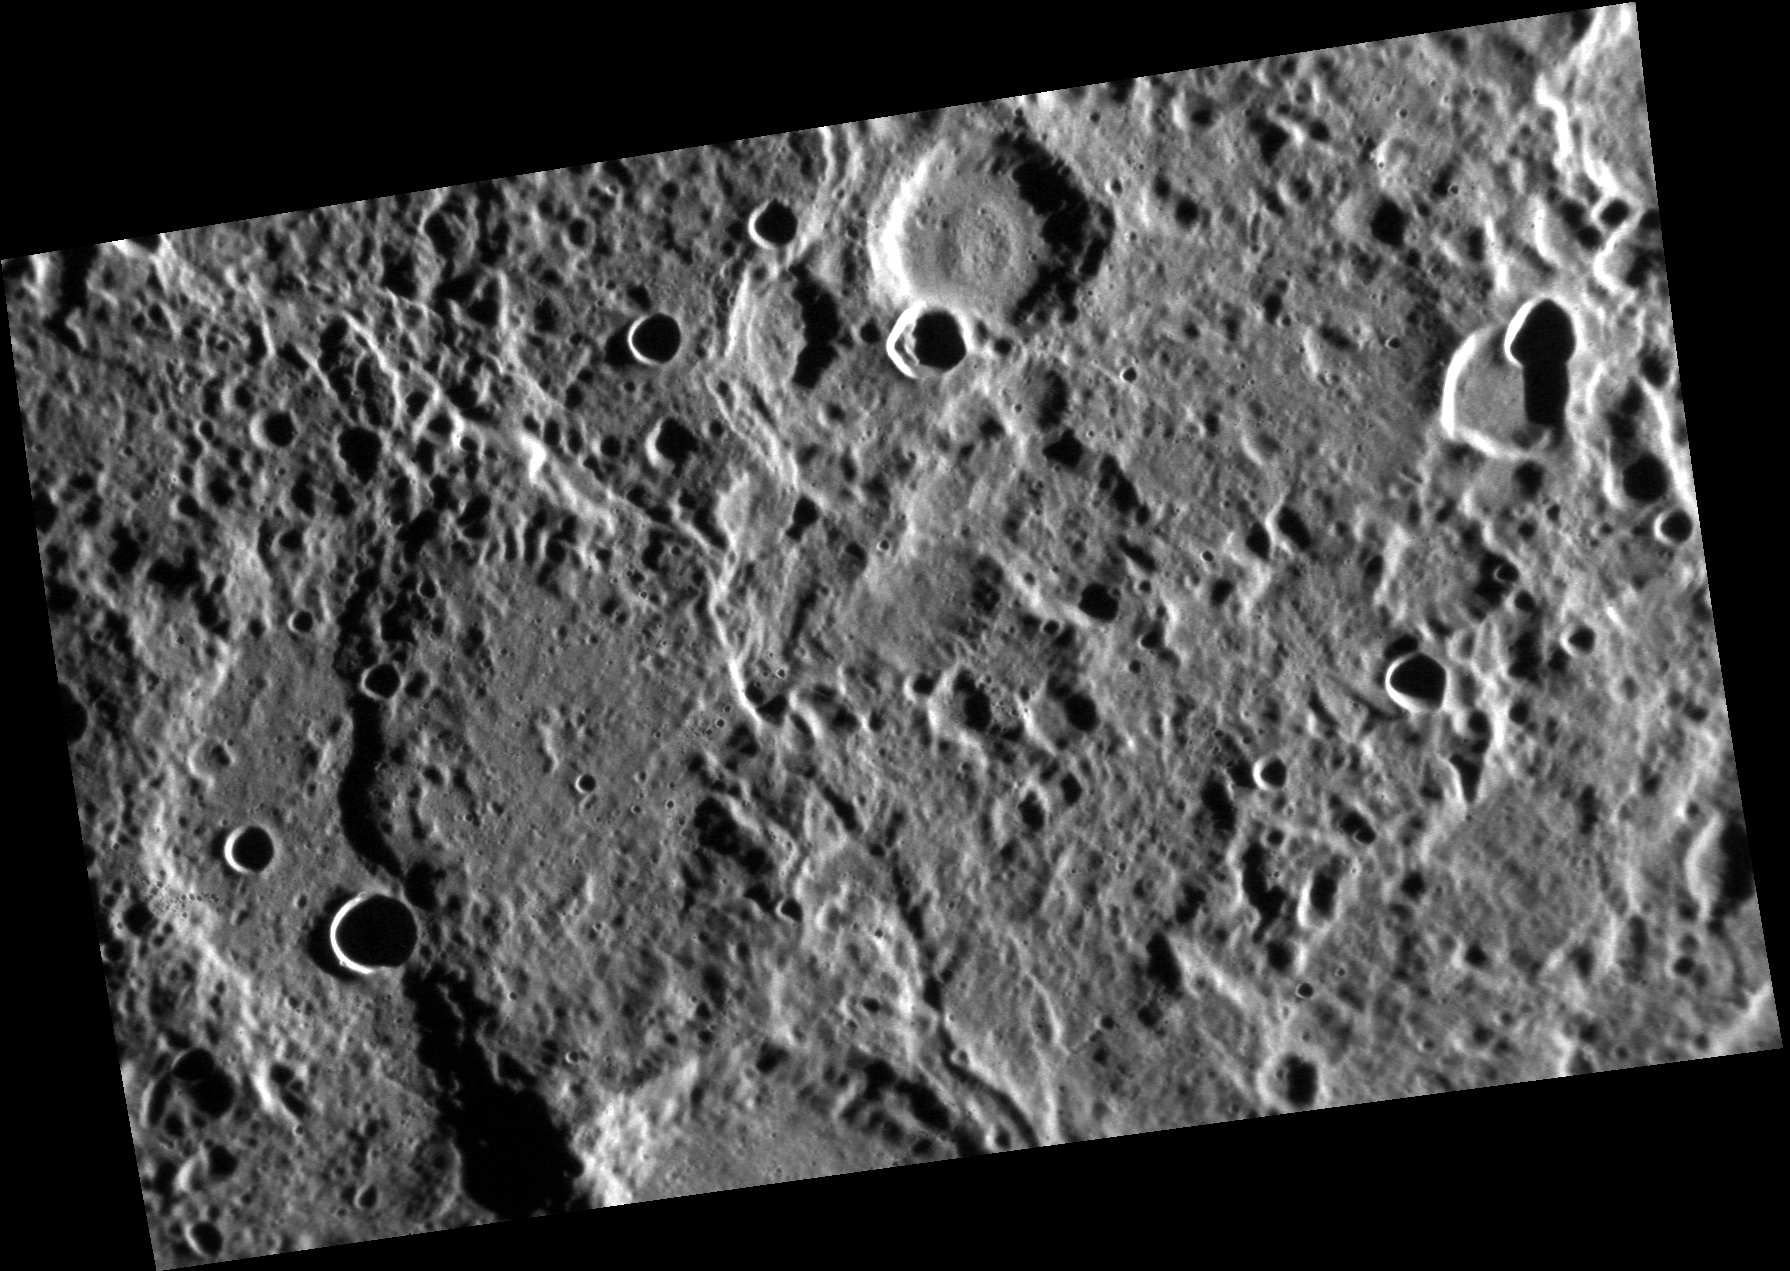

Cliffs, Notes

This image was obtained from an oblique viewing perspective. In the left part of the scene an impressive lobate scarp (curving cliff) can be seen. “Rupes” is the Latin term used in planetary nomenclature for such a cliff. This one, named Vostok Rupes, was first seen by Mariner 10. The name, for the ship used by Bellingshausen for Antarctic exploration (1819-21), was adopted by the IAU in 1976.

This image was acquired as part of the NAC ride-along imaging campaign. When data volume is available and MDIS is not acquiring images for its other campaigns, high-resolution NAC images are obtained of the surface. These images are designed not to interfere with other instrument observations but take full advantage of periods during the mission when extra data volume is available.

Date acquired: July 08, 2013
Image Mission Elapsed Time (MET): 15651538
Image ID: 4406818
Instrument: Narrow Angle Camera (NAC) of the Mercury Dual Imaging System (MDIS)
Center Latitude: -36.52°
Center Longitude: 341.8° E
Resolution: 125 meters/pixel
Scale: The scene is about 205 km (127 mi.) across
Incidence Angle: 78.2°
Emission Angle: 51.0°
Phase Angle: 129.2°

The MESSENGER spacecraft is the first ever to orbit the planet Mercury, and the spacecraft’s seven scientific instruments and radio science investigation are unraveling the history and evolution of the Solar System’s innermost planet. MESSENGER acquired over 150,000 images and extensive other data sets. MESSENGER is capable of continuing orbital operations until early 2015.

For information regarding the use of images, see the MESSENGER image use policy.

Credit: NASA/Johns Hopkins University Applied Physics Laboratory/Carnegie Institution of Washington